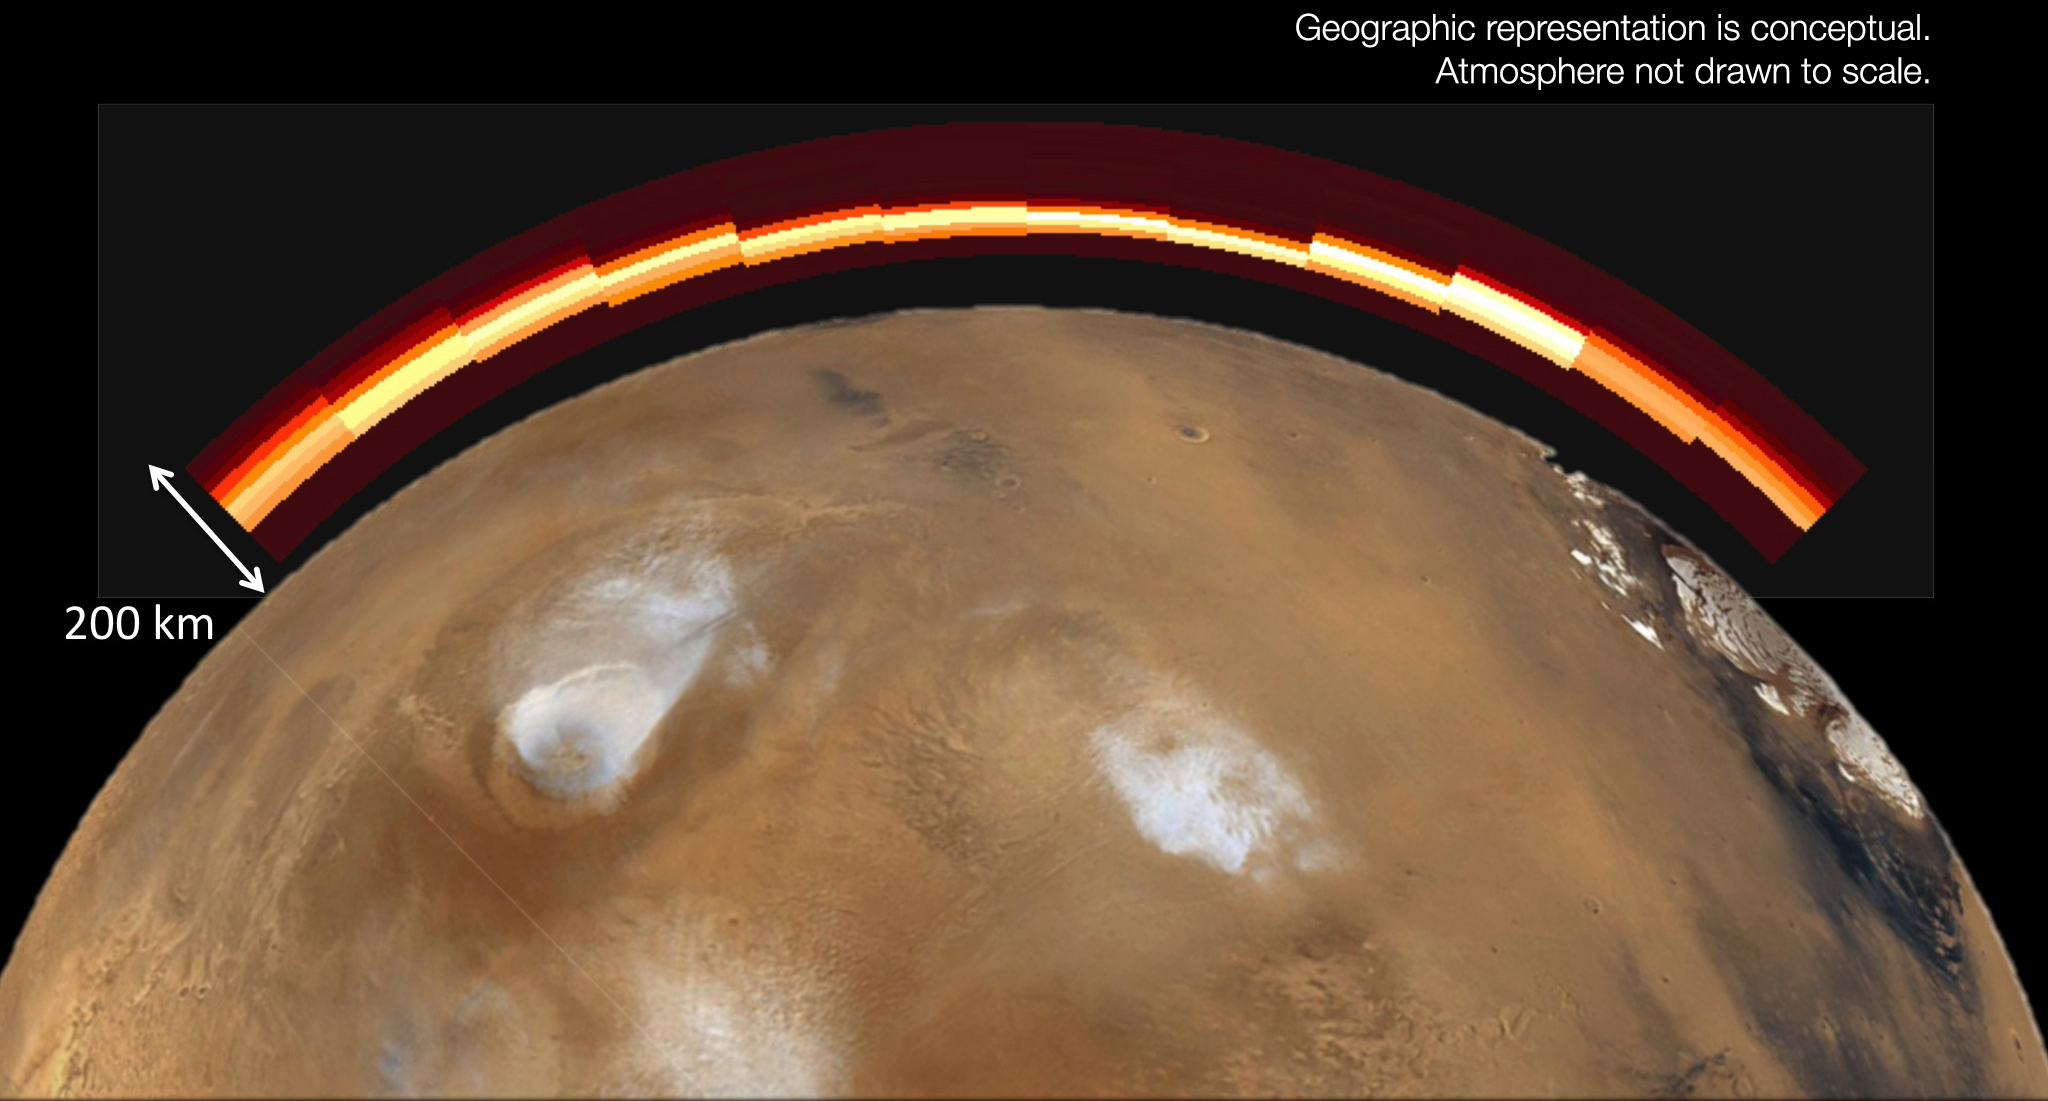

Emission from Ionized Magnesium in Mars’ Atmosphere After Comet Flyby

This graphic depicts what the Martian atmosphere would have looked like to a viewer with ultraviolet-seeing eyes during and shortly after a meteor shower on Oct. 19, 2014. It combines an atmosphere image from the Imaging Ultraviolet Spectrograph (IUVS) on NASA’s MAVEN spacecraft with a conceptual illustration of how the atmosphere lies over Mars. The IUVS image records bright emission from ionized magnesium added to Mars’ atmosphere by a meteor shower of dust from comet C/2013 A1 Siding Spring on that date.

The IUVS image covers a scan of Mars’ upper atmosphere about 120 miles (about 200 kilometers) in altitude. The planet illustration is not shown to scale beneath the UVIS image. The nucleus of comet Siding Spring passed within about 87,000 miles (139,500 kilometers) of Mars. Some of the dust released by the nucleus many months earlier reached the Martian atmosphere and vaporized as it entered the atmosphere at high velocity.

MAVEN is NASA’s Mars Atmosphere and Volatile Evolution (MAVEN) spacecraft. NASA Goddard Space Flight Center in Greenbelt, Md., manages the MAVEN project for NASA’s Science Mission Directorate, Washington, and built some of the science instruments for the mission. MAVEN’s principal investigator is based at the University of Colorado’s Laboratory for Atmospheric and Space Physics in Boulder. The university provided science instruments and leads science operations, as well as education and public outreach, for the mission. Lockheed Martin Space Systems, Denver, built and operates the spacecraft. The University of California at Berkeley’s Space Sciences Laboratory provided instruments for the mission. JPL, a division of the California Institute of Technology in Pasadena, provides navigation support and Deep Space Network support, NASA’s Jet Propulsion Laboratory in Pasadena, California, provides navigation and Deep Space Network support, as well as the Electra telecommunications relay hardware and operations.

MAVEN is NASA’s Mars Atmosphere and Volatile Evolution (MAVEN) spacecraft. NASA Goddard Space Flight Center in Greenbelt, Md., manages the MAVEN project for NASA’s Science Mission Directorate, Washington, and built some of the science instruments for the mission. MAVEN’s principal investigator is based at the University of Colorado’s Laboratory for Atmospheric and Space Physics in Boulder. The university provided science instruments and leads science operations, as well as education and public outreach, for the mission. Lockheed Martin Space Systems, Denver, built and operates the spacecraft. The University of California at Berkeley’s Space Sciences Laboratory provided instruments for the mission. NASA’s Jet Propulsion Laboratory, a division of the California Institute of Technology in Pasadena, provides navigation and Deep Space Network support, as well as the Electra telecommunications relay hardware and operations.

Credit: NASA/Univ. of Colorado